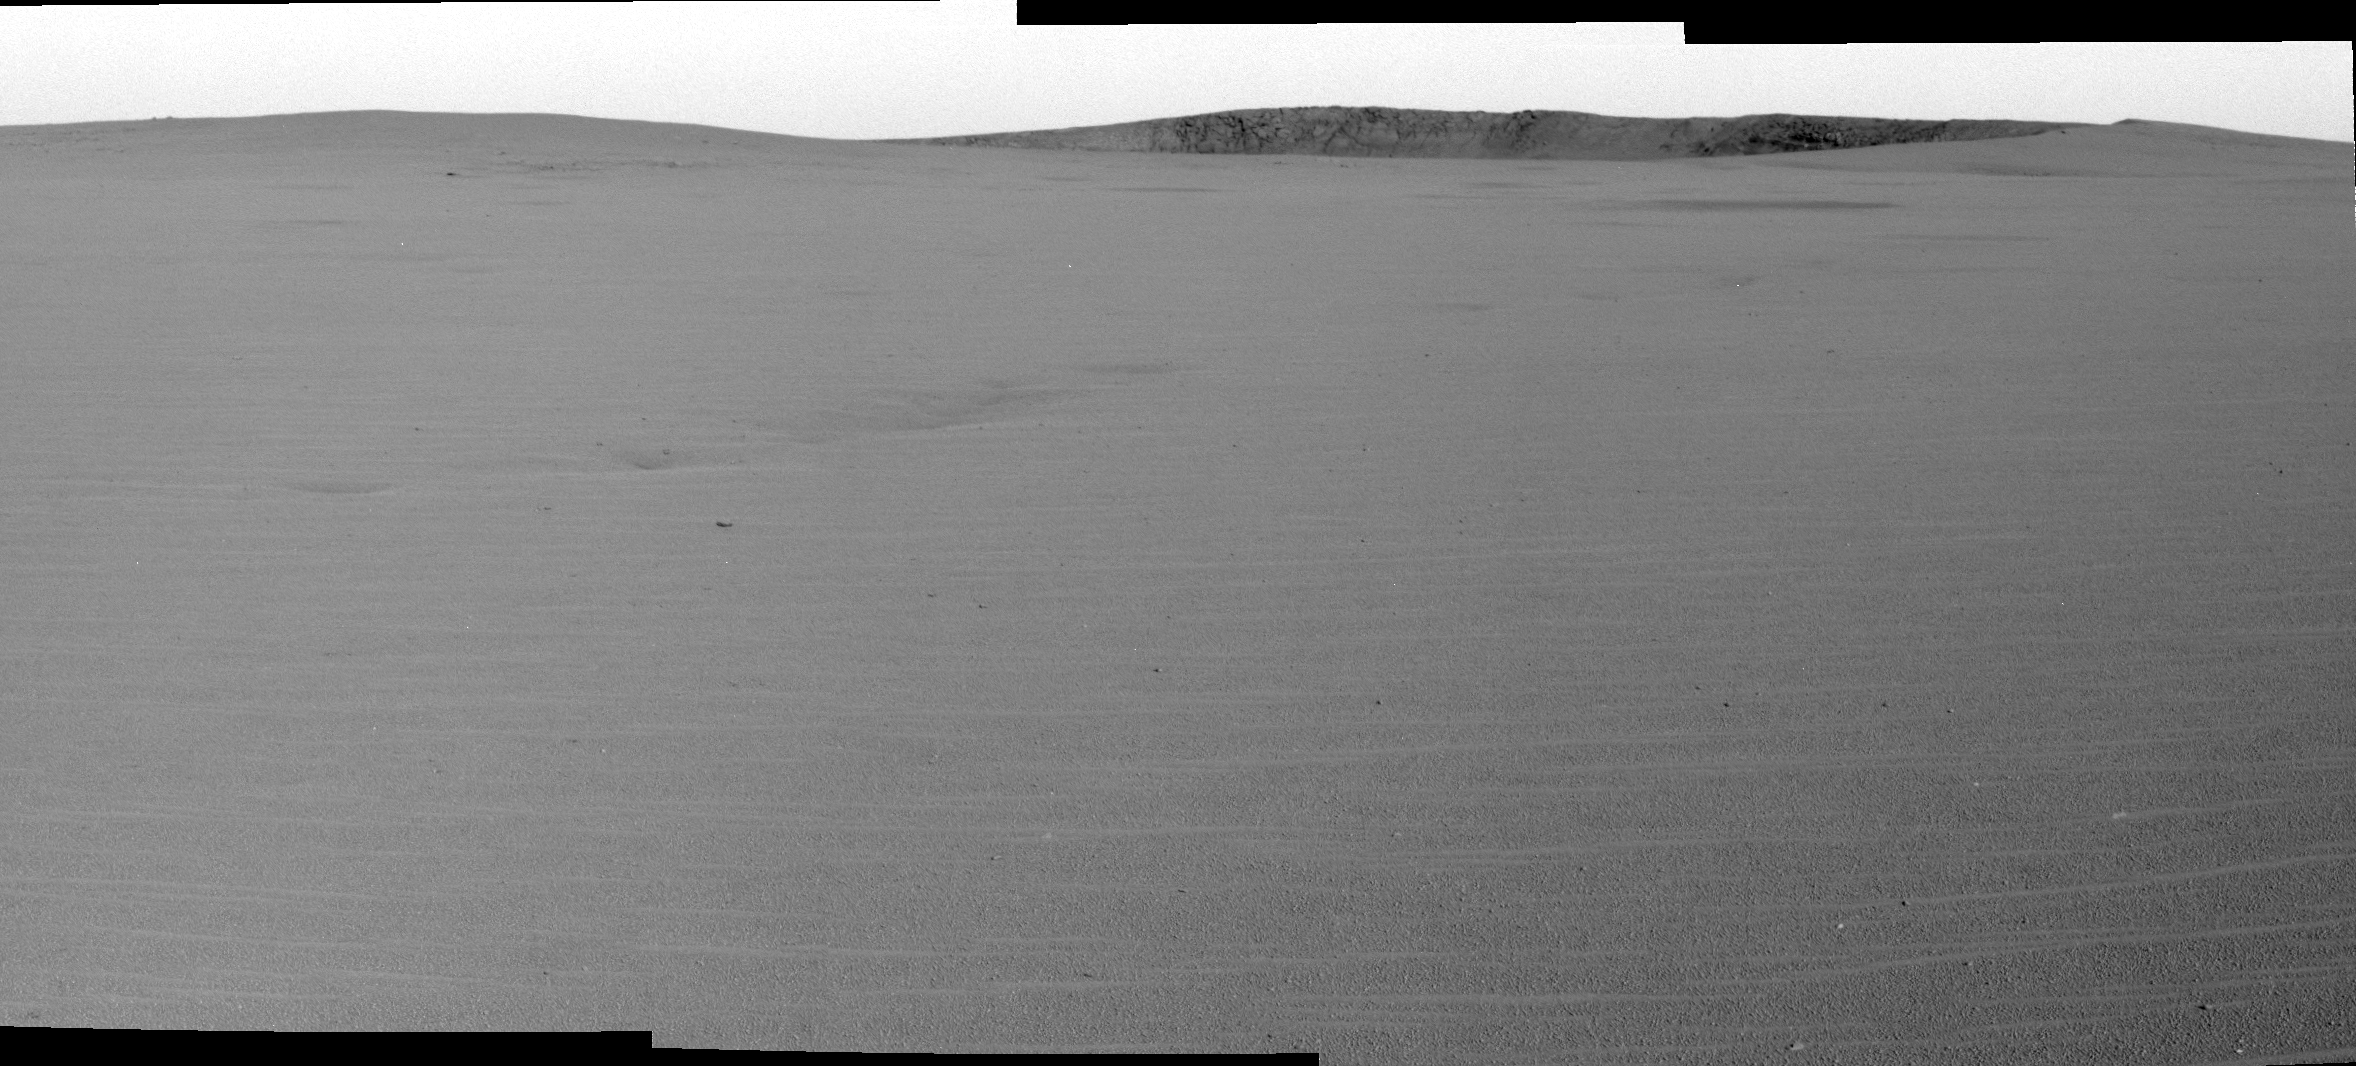

Opportunity Spies Its Target

This is a forward-looking view of the Meridiani Planum plains that lie between the Mars Exploration Rover Opportunity and its primary drive target, “Endurance Crater.” The images in this image mosaic were taken by the rover’s panoramic camera on sol 88.

Credit: NASA/JPL/Cornell